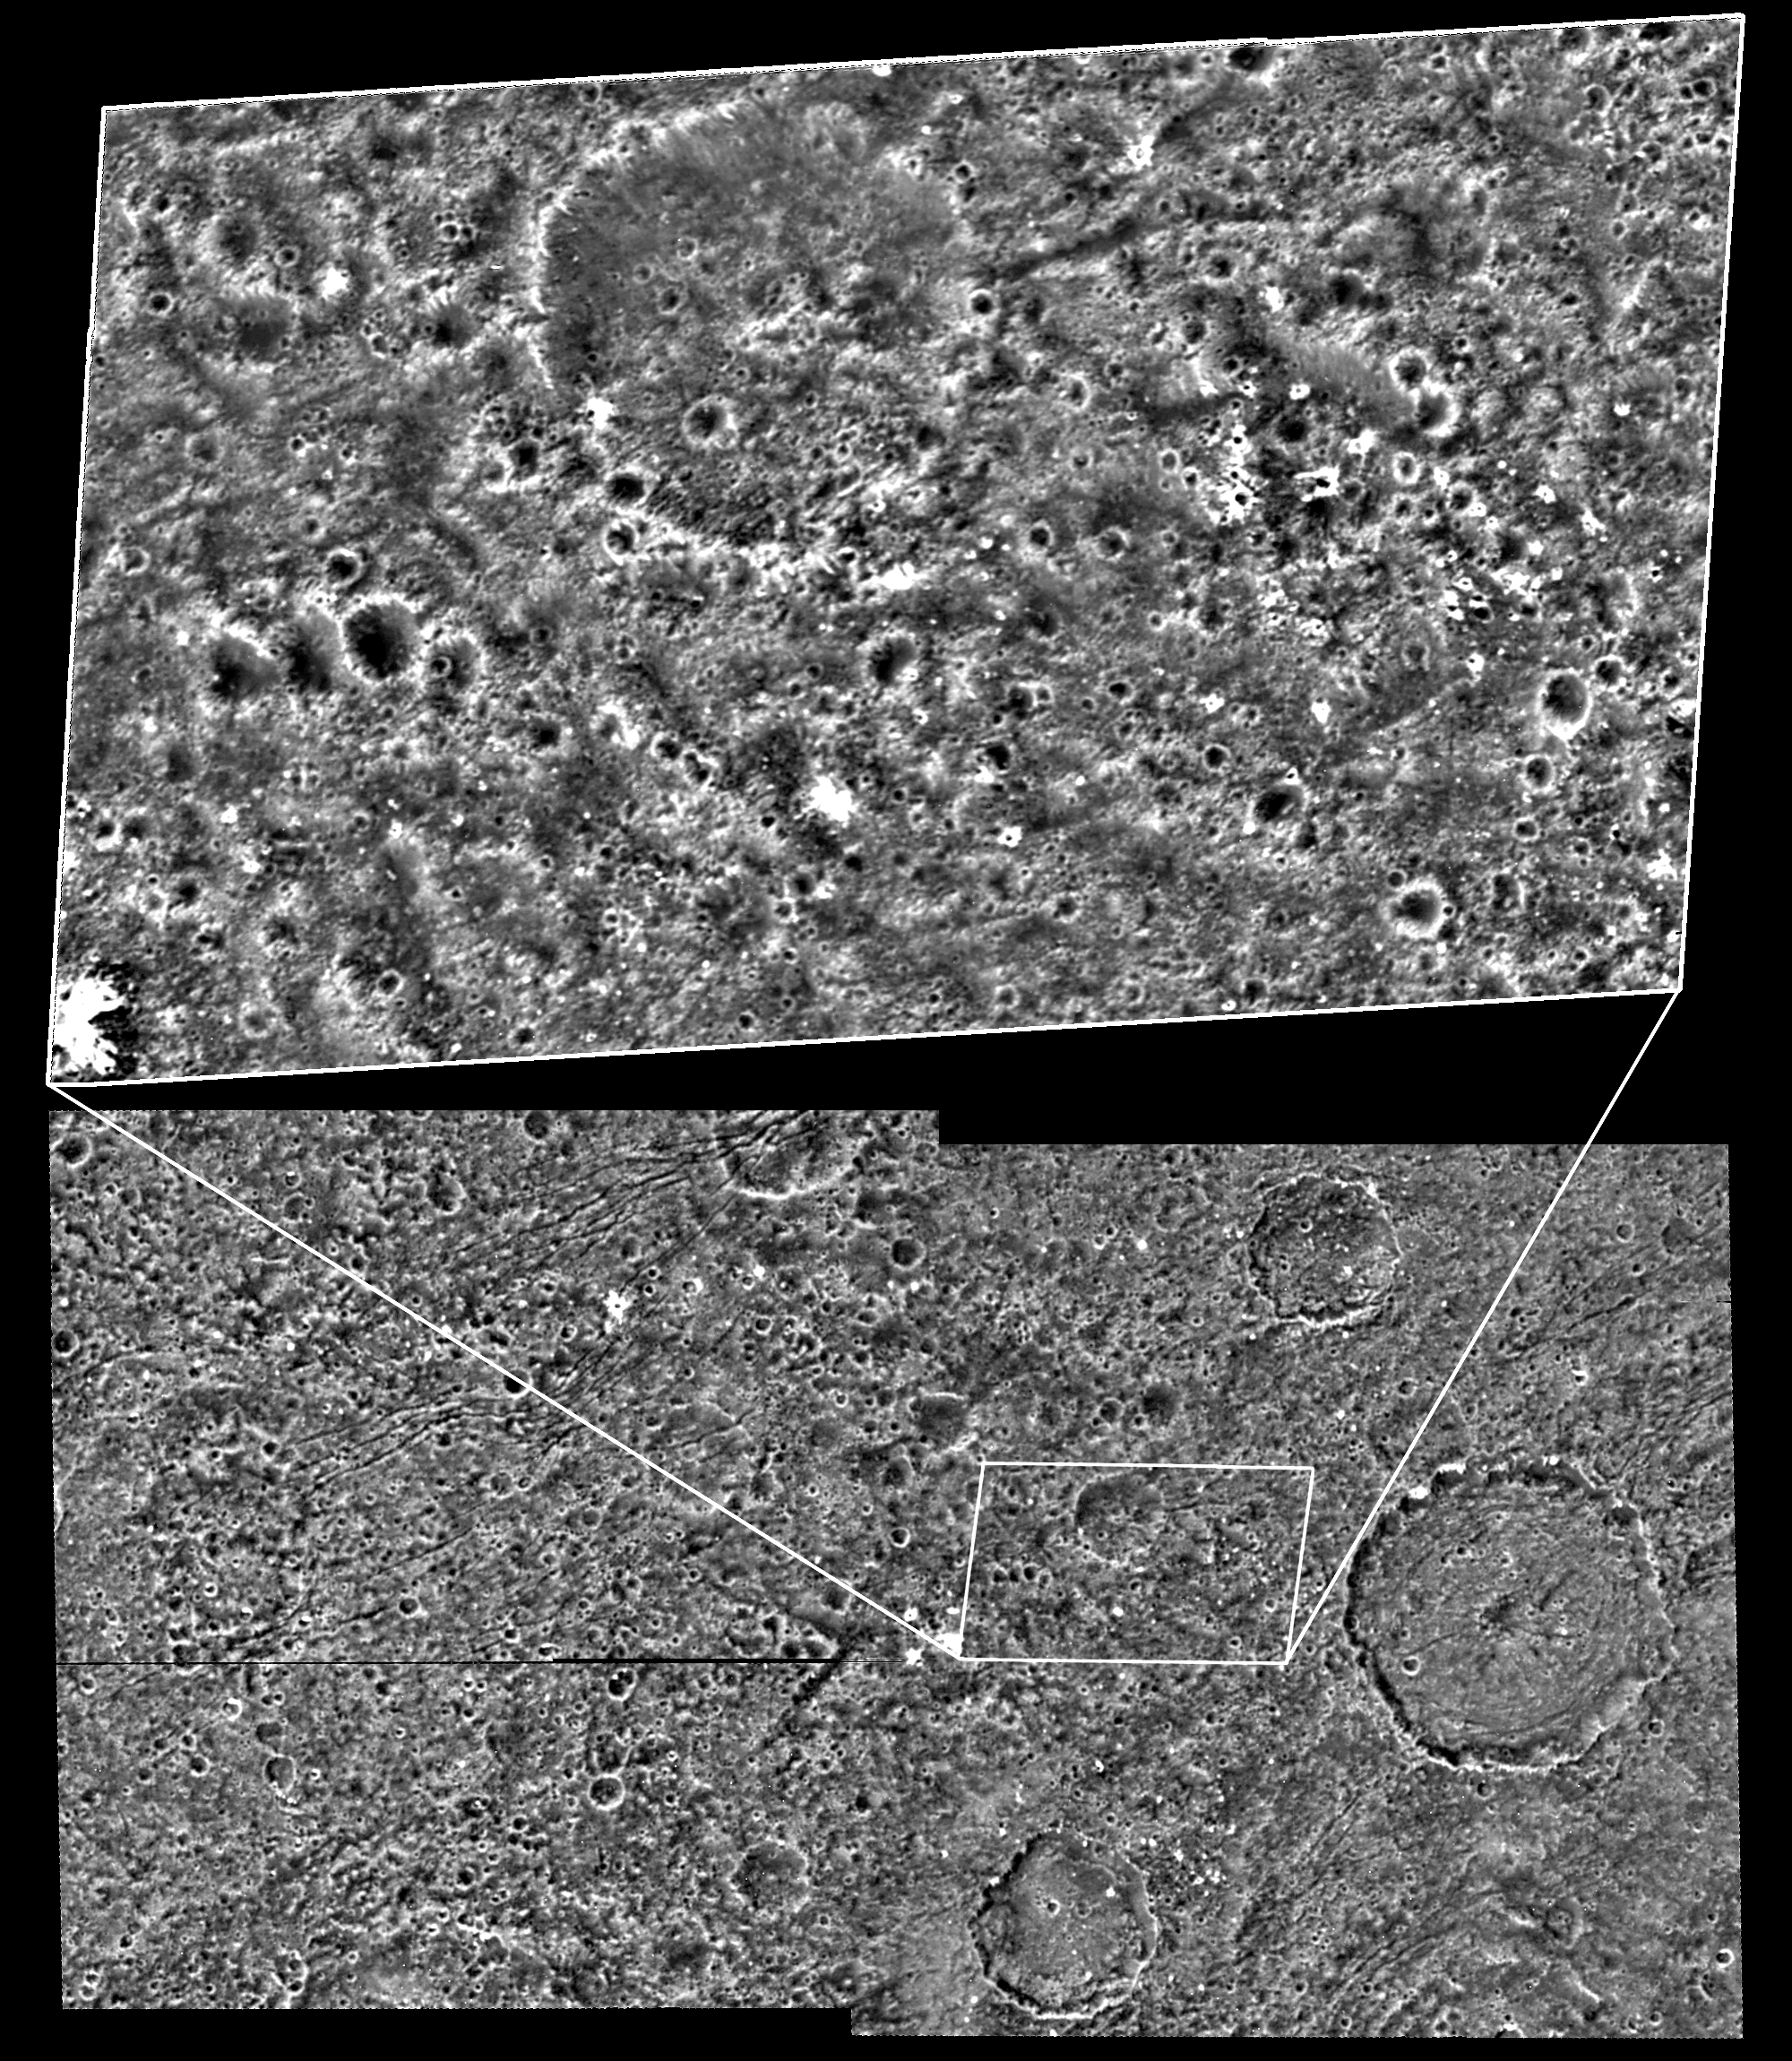

Ganymede Dark Terrain at High Resolution

Impact craters dominate the surface down to the smallest features visible on the dark terrain of the Nicholson Regio region of Jupiter’s moon Ganymede in this image taken by NASA’s Galileo spacecraft. It is the highest resolution view ever obtained of Ganymede’s dark terrain.

Both the regional-scale image at the bottom and high-resolution image at the top were taken by Galileo during its May 20, 2000, flyby of Ganymede. The latter are the highest resolution images ever obtained of Ganymede’s dark terrain, which makes up about one third of Ganymede’s surface.

Impact cratering is clearly the dominant mechanism of surface modification in this relatively ancient terrain, which is analogous to the cratered highlands of Earth’s Moon. Small-scale craters seem to mimic larger-scale craters, as is apparent in the similarities between the high and medium resolution scenes. The bright spots are probably fresh ice-rich ejecta excavated by the most recent impact events.

North is to the top of the images and the Sun illuminates the surface from the west. The medium-resolution image, centered at ?15 degrees latitude and 337 degrees longitude, covers an area approximately 237 by 130 kilometers (147 by 81 miles) at a resolution of 125 meters (410 feet) per picture element. The high-resolution image is at 28 meters (92 feet) per picture element.

This image and other images and data received from Galileo are posted on the Galileo mission home page at http://www.jpl.nasa.gov/galileo. Background information and educational context for the images can be found at http://solarsystem.nasa.gov/galileo/gallery/index.cfm.

The Jet Propulsion Laboratory, a division of the California Institute of Technology, in Pasadena, manages the Galileo mission for NASA’s Office of Space Science, Washington, D.C.

The images were produced by Arizona State University, Tempe, and Brown University, Providence, R.I.

Credit: NASA/JPL/Brown University